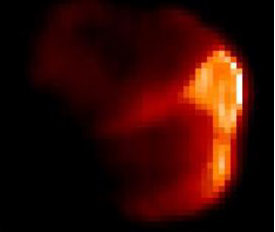

Sunny Side of a Comet

Figure 1: Temperature Map

This image composite shows comet Tempel 1 in visible (left) and infrared (right) light (figure 1). The infrared picture highlights the warm, or sunlit, side of the comet, where NASA’s Deep Impact probe later hit. These data were acquired about six minutes before impact. The visible image was taken by the medium-resolution camera on the mission’s flyby spacecraft, and the infrared data were acquired by the flyby craft’s infrared spectrometer.

Credit: NASA/JPL-Caltech/UMD